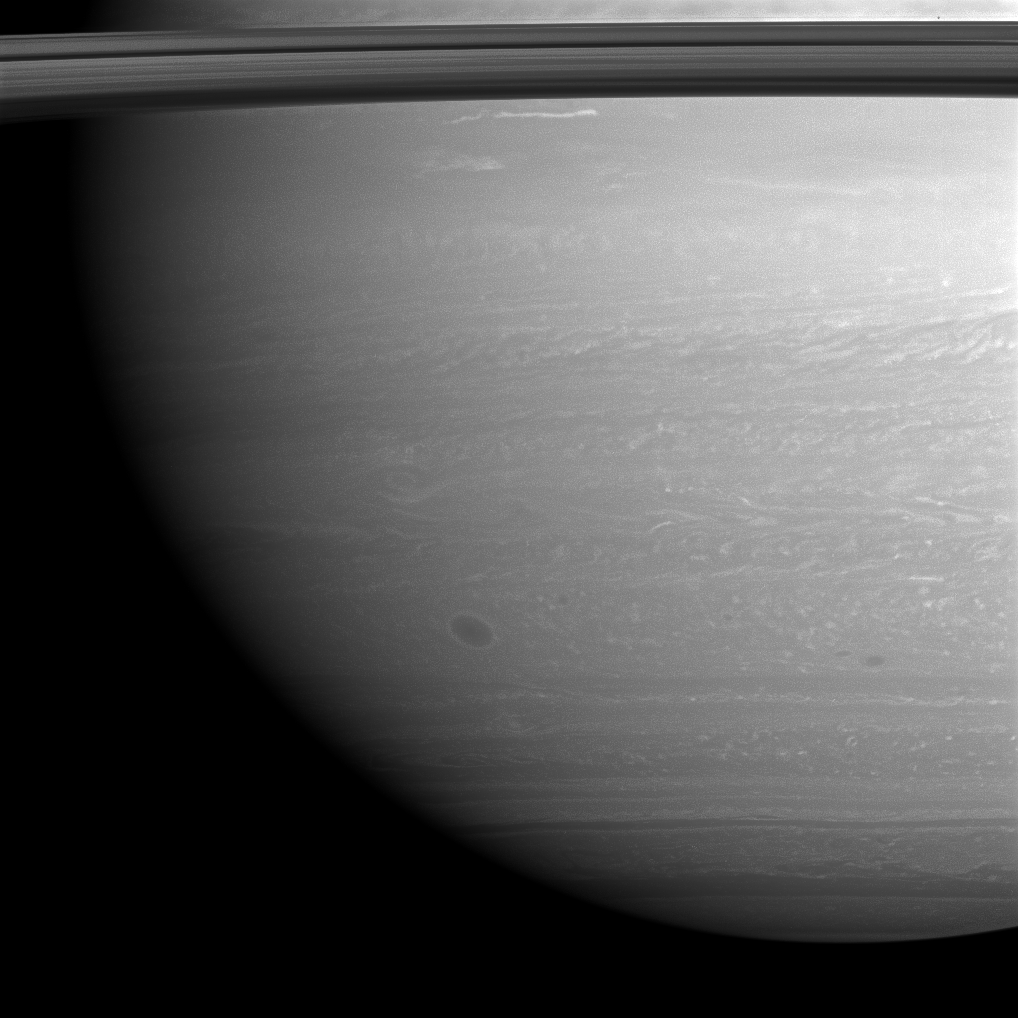

Rolling Thunder

Through the atmosphere of the southern hemisphere of Saturn rolls a large storm, seen here as a tight dark circle in the lower left of this image.

Horizontal strands of other atmospheric formations give the image the fibrous look of travertine stone. Prometheus (86 kilometers, or 53 miles across) is a small dark dot in the top right part of the image.

The image was taken with the Cassini spacecraft wide-angle camera on Dec. 30, 2008 using a combination of polarized and spectral filters sensitive to wavelengths of near-infrared light centered at 752 nanometers. The view was acquired at a distance of approximately 1.2 million kilometers (750,000 miles) from Saturn and at a Sun-Saturn-spacecraft, or phase, angle of 27 degrees. Image scale is 68 kilometers (42 miles) per pixel.

The Cassini-Huygens mission is a cooperative project of NASA, the European Space Agency and the Italian Space Agency. The Jet Propulsion Laboratory, a division of the California Institute of Technology in Pasadena, manages the mission for NASA’s Science Mission Directorate, Washington, D.C. The Cassini orbiter and its two onboard cameras were designed, developed and assembled at JPL. The imaging operations center is based at the Space Science Institute in Boulder, Colo.>

Credit: NASA/JPL/Space Science Institute